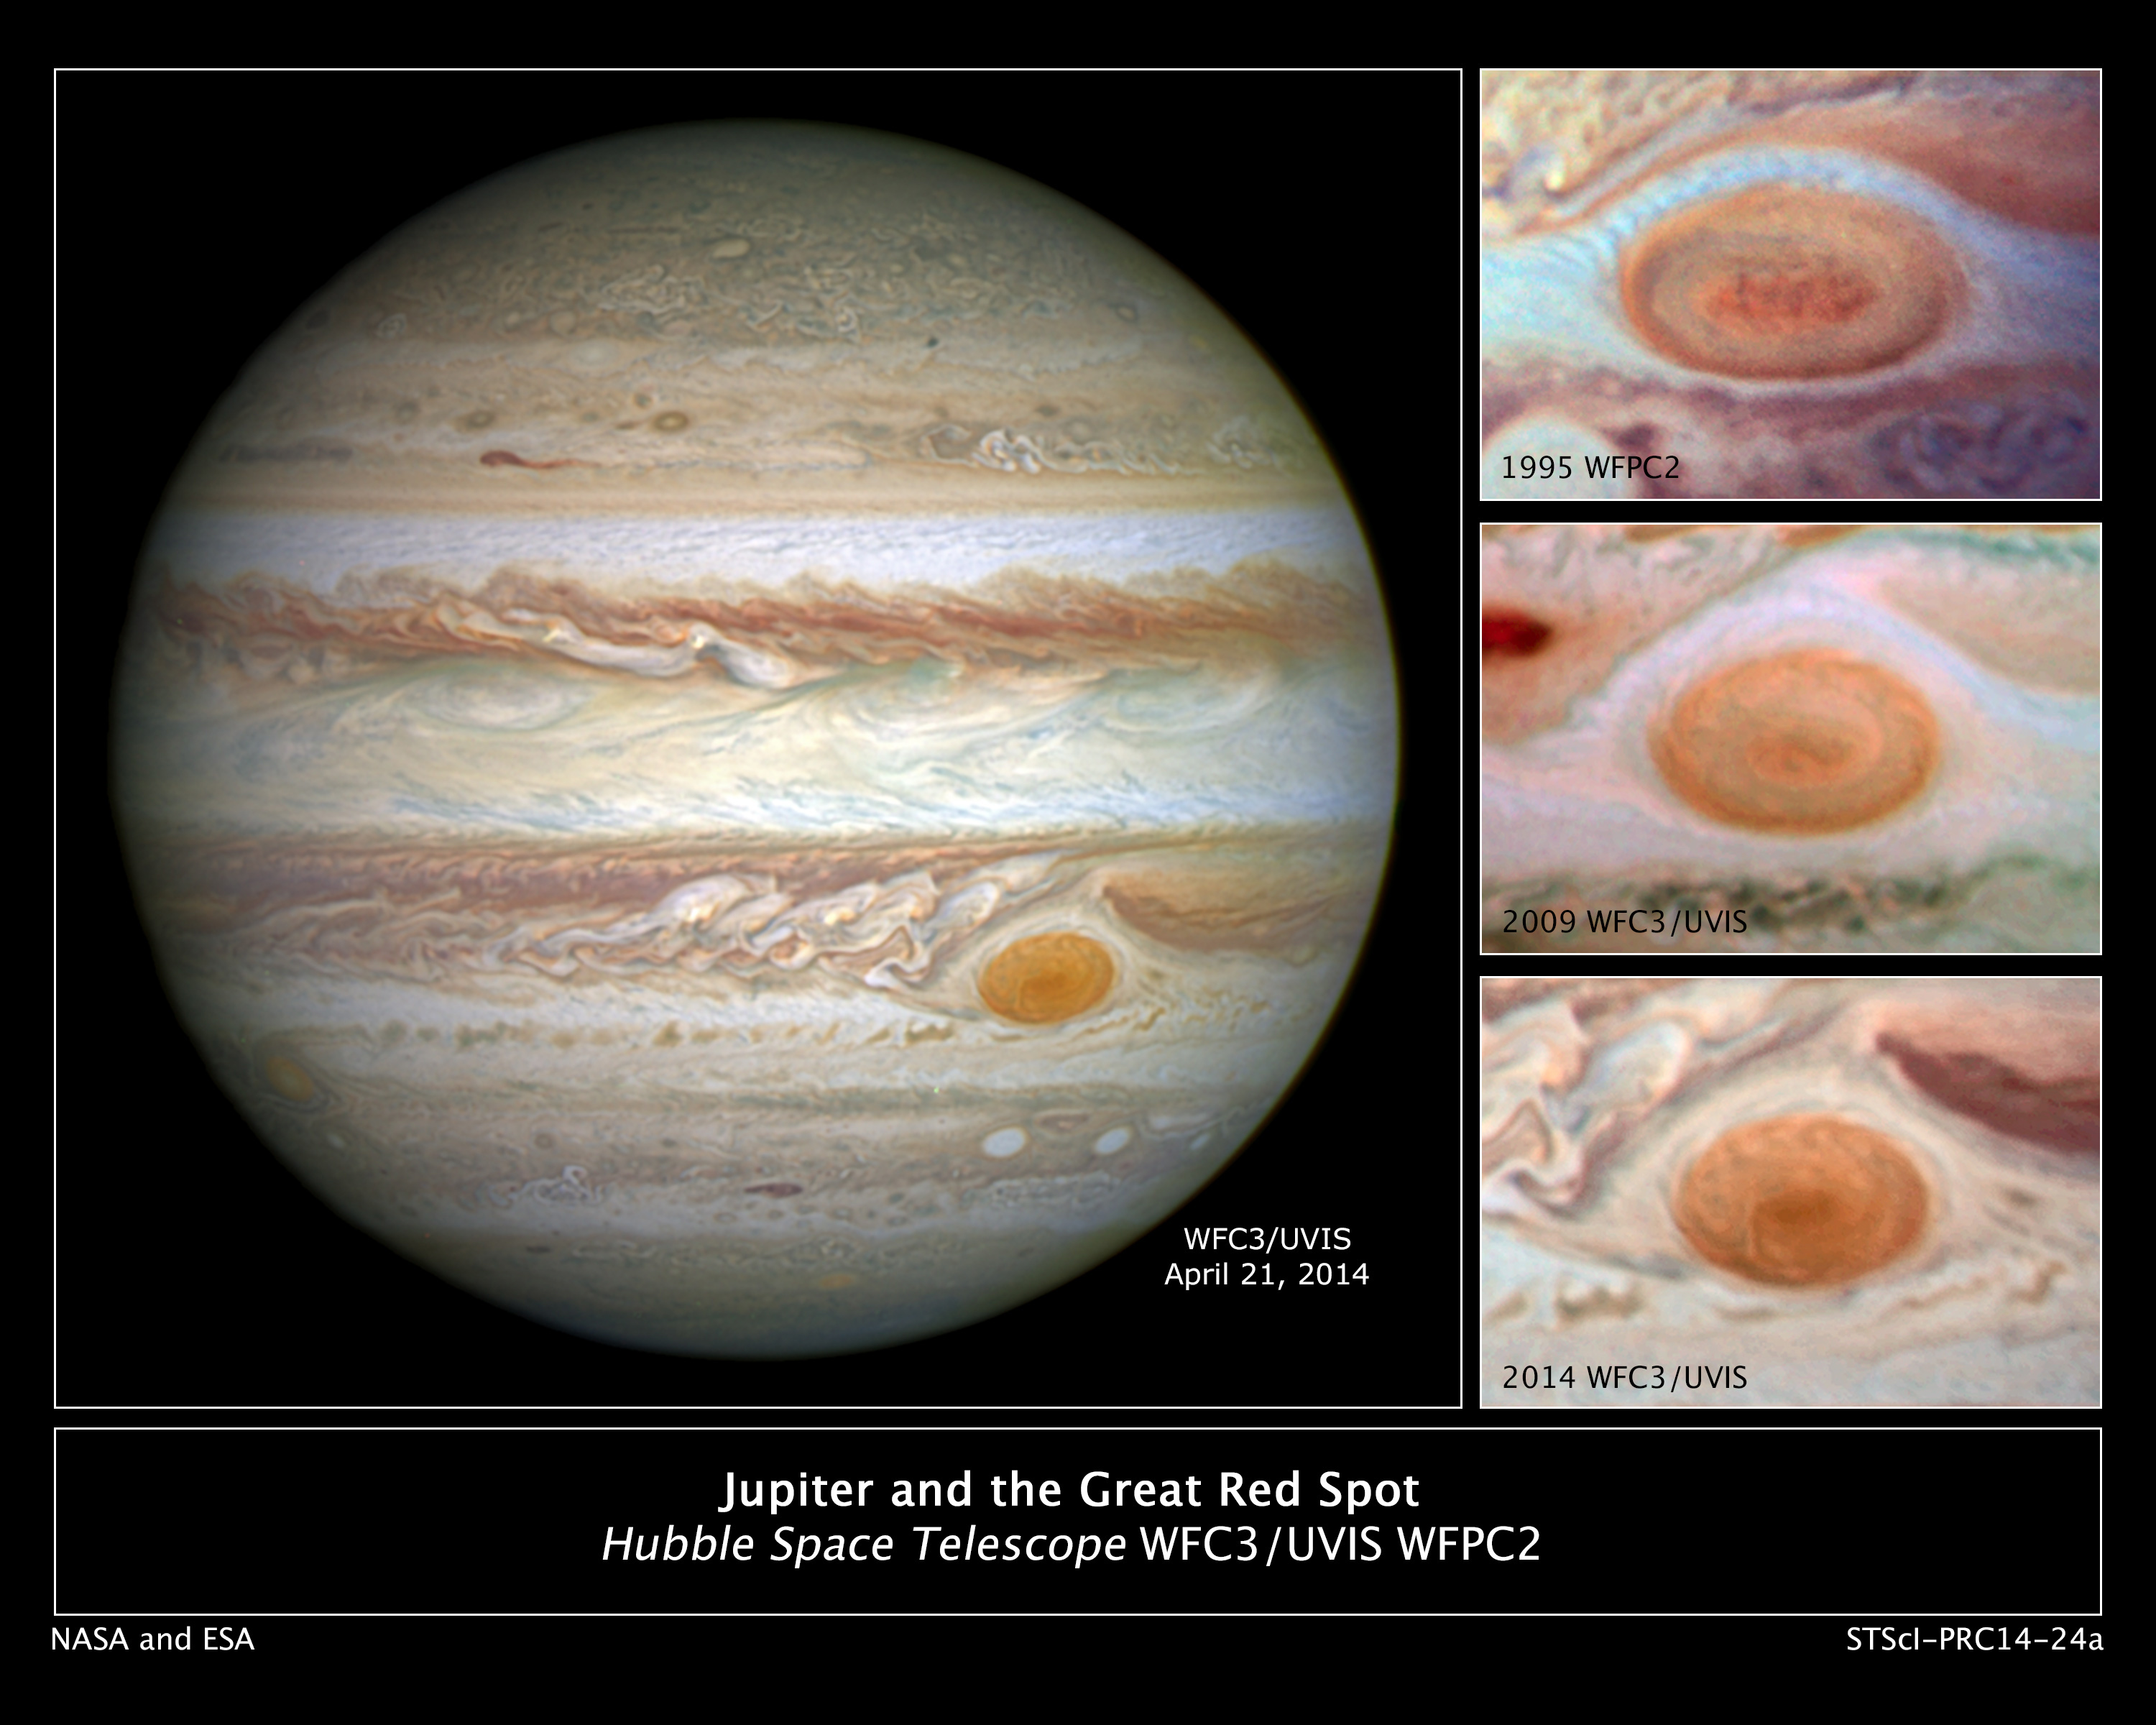

Jupiter and the Great Red Spot

Jupiter's trademark Great Red Spot – a swirling anticyclonic storm feature larger than Earth – has shrunken to the smallest size ever measured. Astronomers have followed this downsizing since the 1930s.

"Recent Hubble Space Telescope observations confirm that the Great Red Spot (GRS) is now approximately 10,250 miles across, the smallest diameter we've ever measured," said Amy Simon of NASA's Goddard Space Flight Center in Greenbelt, Md. Historic observations as far back as the late 1800s gauged the GRS to be as big as 25,500 miles on its long axis. The NASA Voyager 1 and Voyager 2 flybys of Jupiter in 1979 measured the GRS to be 14,500 miles across.

Starting in 2012, amateur observations revealed a noticeable increase in the spot's shrinkage rate. The GRS's "waistline" is getting smaller by 580 miles per year. The shape of the GRS has changed from an oval to a circle. The cause behind the shrinking has yet to be explained.

"In our new observations it is apparent that very small eddies are feeding into the storm," said Simon. "We hypothesized that these may be responsible for the accelerated change by altering the internal dynamics and energy of the Great Red Spot."

Simon's team plans to study the motions of the small eddies and also the internal dynamics of the GRS to determine if these eddies can feed or sap momentum entering the upwelling vortex.

In the comparison images one Hubble photo was taken in 1995 when the long axis of the GRS was estimated to be 13,020 miles across. In a 2009 photo, the GRS was measured at 11,130 miles across.

Credit: NASA, ESA, and A. Simon (Goddard Space Flight Center); Acknowledgment: C. Go, H. Hammel (Space Science Institute, Boulder, and AURA), and R. Beebe (New Mexico State University)